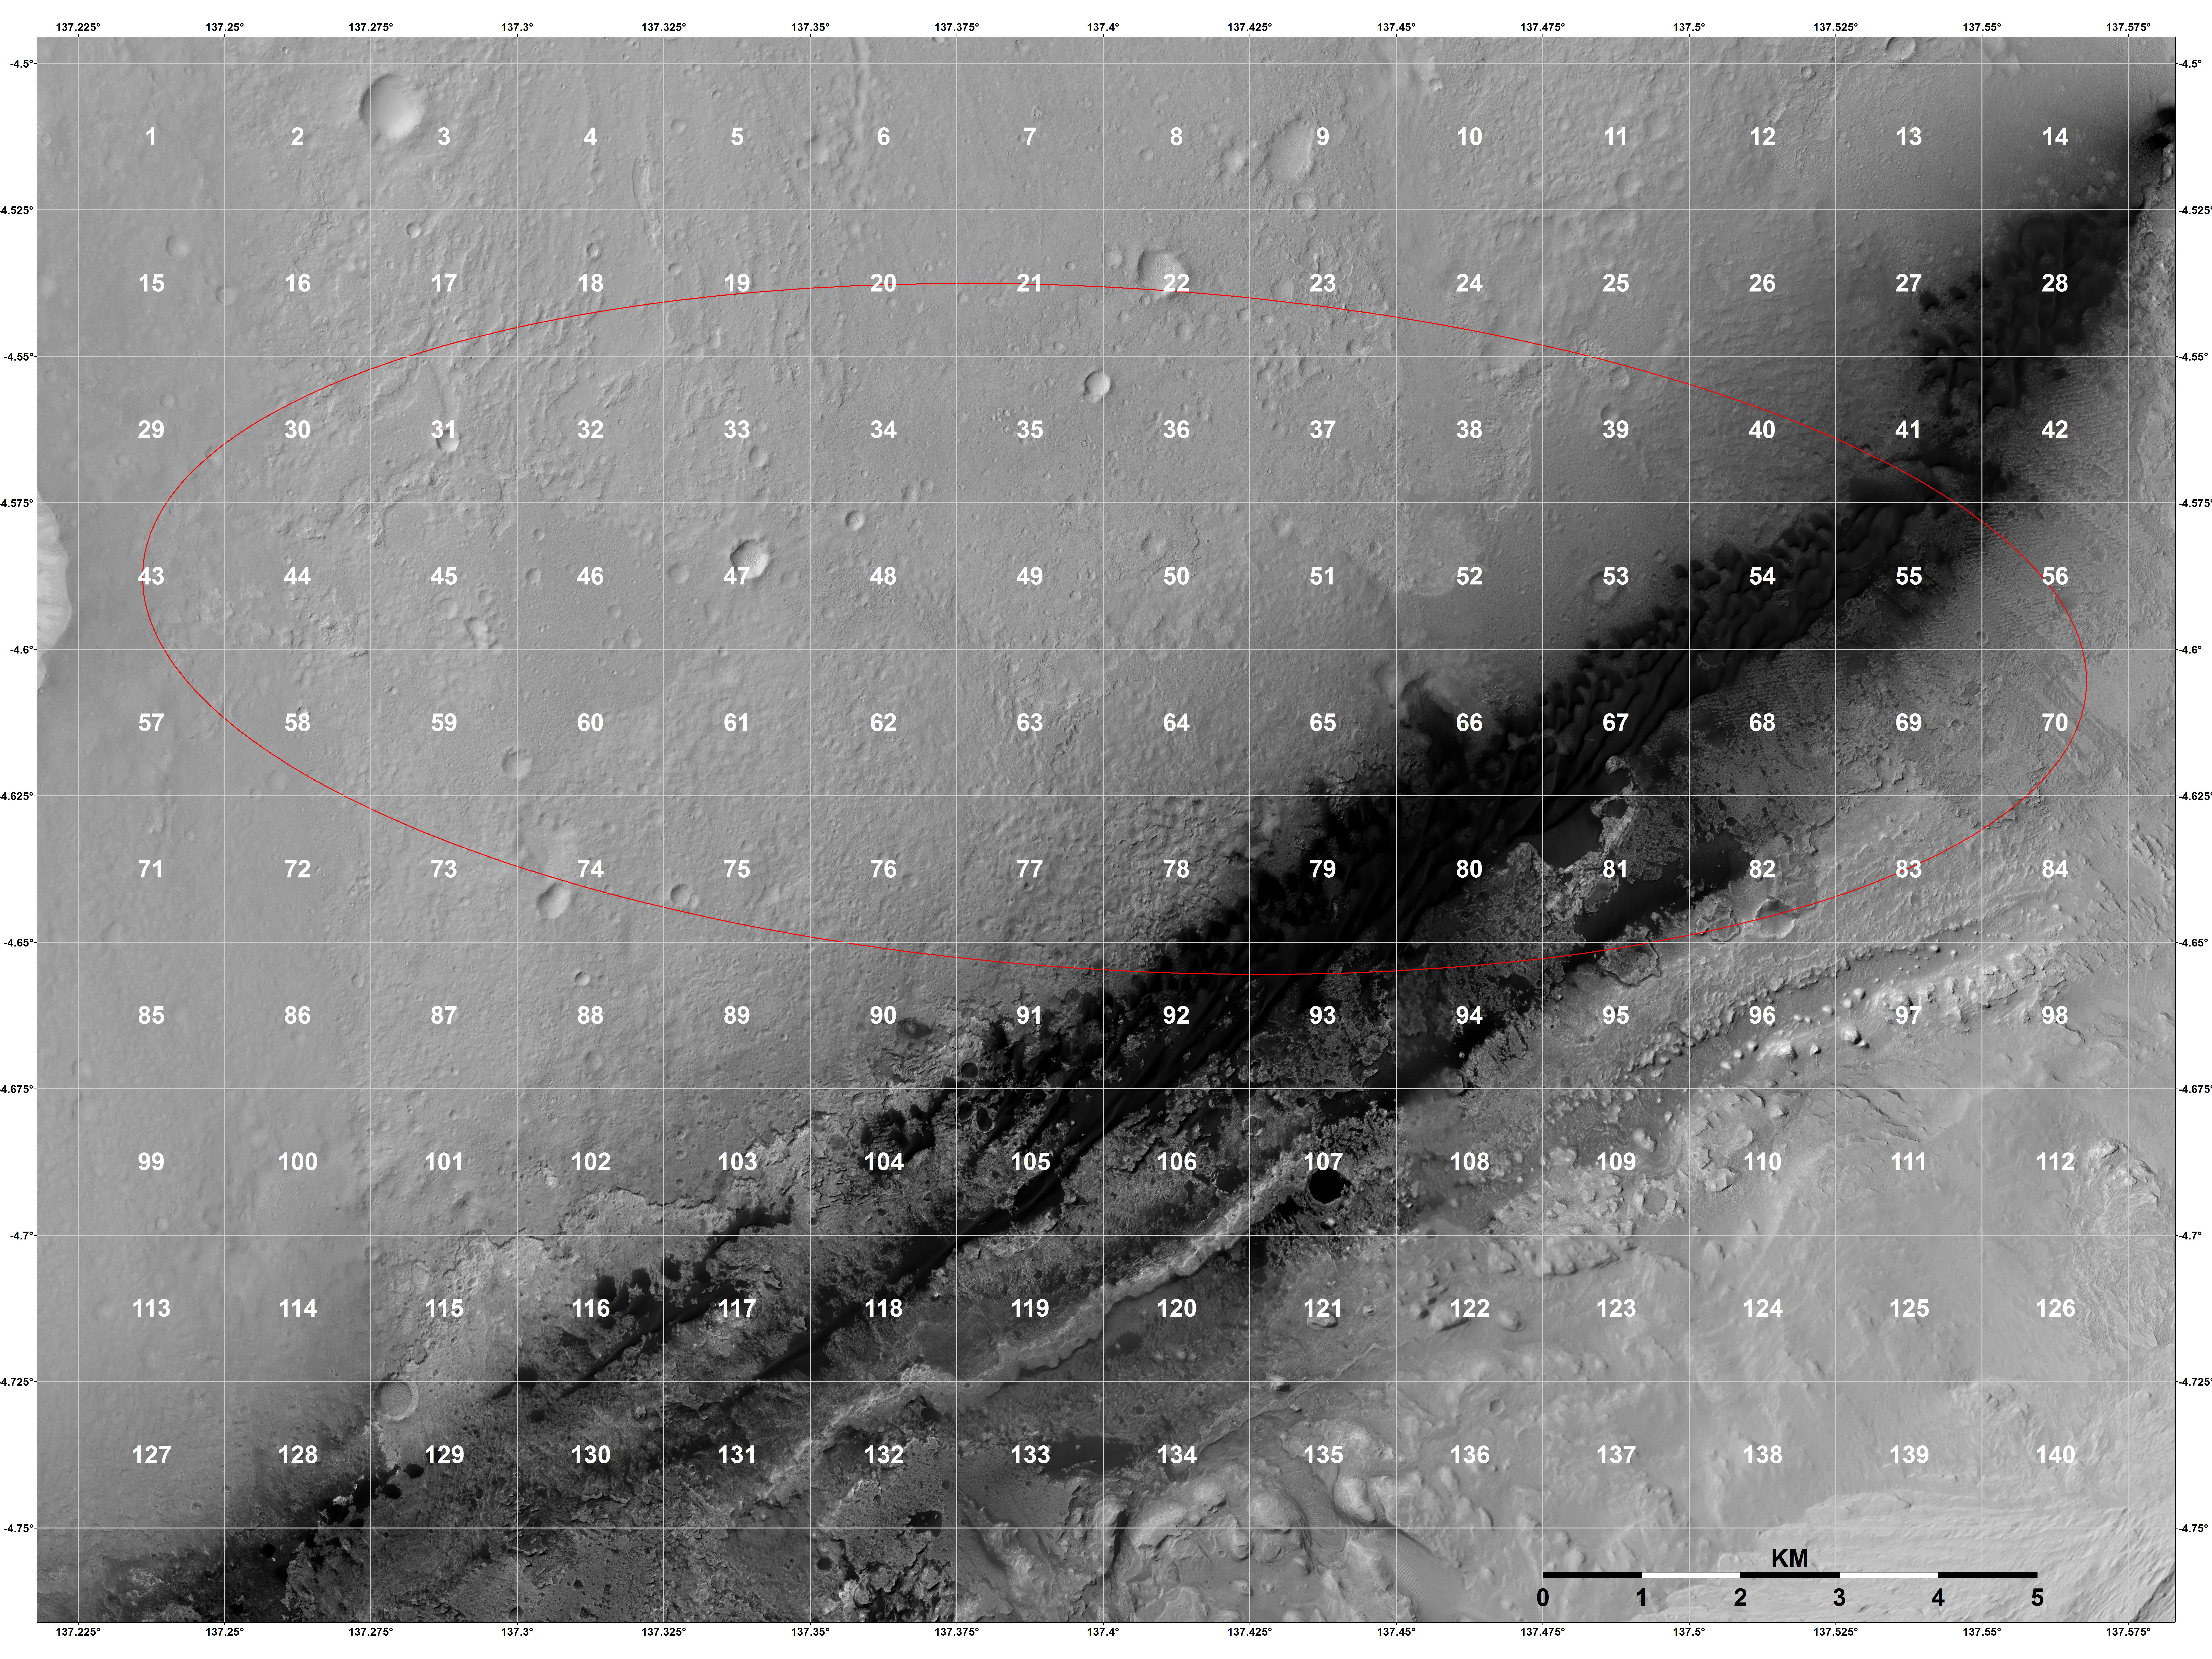

Close-up of Curiosity’s Landing Region

This is a close-up view of the northern two-thirds of one of the quadrangles (number 50) that were mapped onto the landing region of NASA’s Curiosity rover. Note the presence of layered deposits around the rim of an impact crater, as well as along a scarp that traces through the center of the quad. These exposures are reminiscent of the terrain studied by NASA’s Opportunity rover, where exploration was limited to the layered deposits exposed along the flanks of craters, in addition to NASA’s Spirit rover, which studied the layering exposed along a circular scarp known as “Home Plate.” The Gale Crater landing region provides access to both types of exposures.

The background image was obtained by the High Resolution Imaging Science Experiment (HiRISE) camera on NASA’s Mars Reconnaissance Orbiter.

HiRISE is one of six instruments on NASA’s Mars Reconnaissance Orbiter. The University of Arizona, Tucson, operates the orbiter’s HiRISE camera, which was built by Ball Aerospace & Technologies Corp., Boulder, Colo. NASA’s Jet Propulsion Laboratory, a division of the California Institute of Technology in Pasadena, manages the Mars Reconnaissance Orbiter Project for NASA’s Science Mission Directorate, Washington. Lockheed Martin Space Systems, Denver, built the spacecraft.

Credit: NASA/JPL-Caltech/Univ. of Arizona